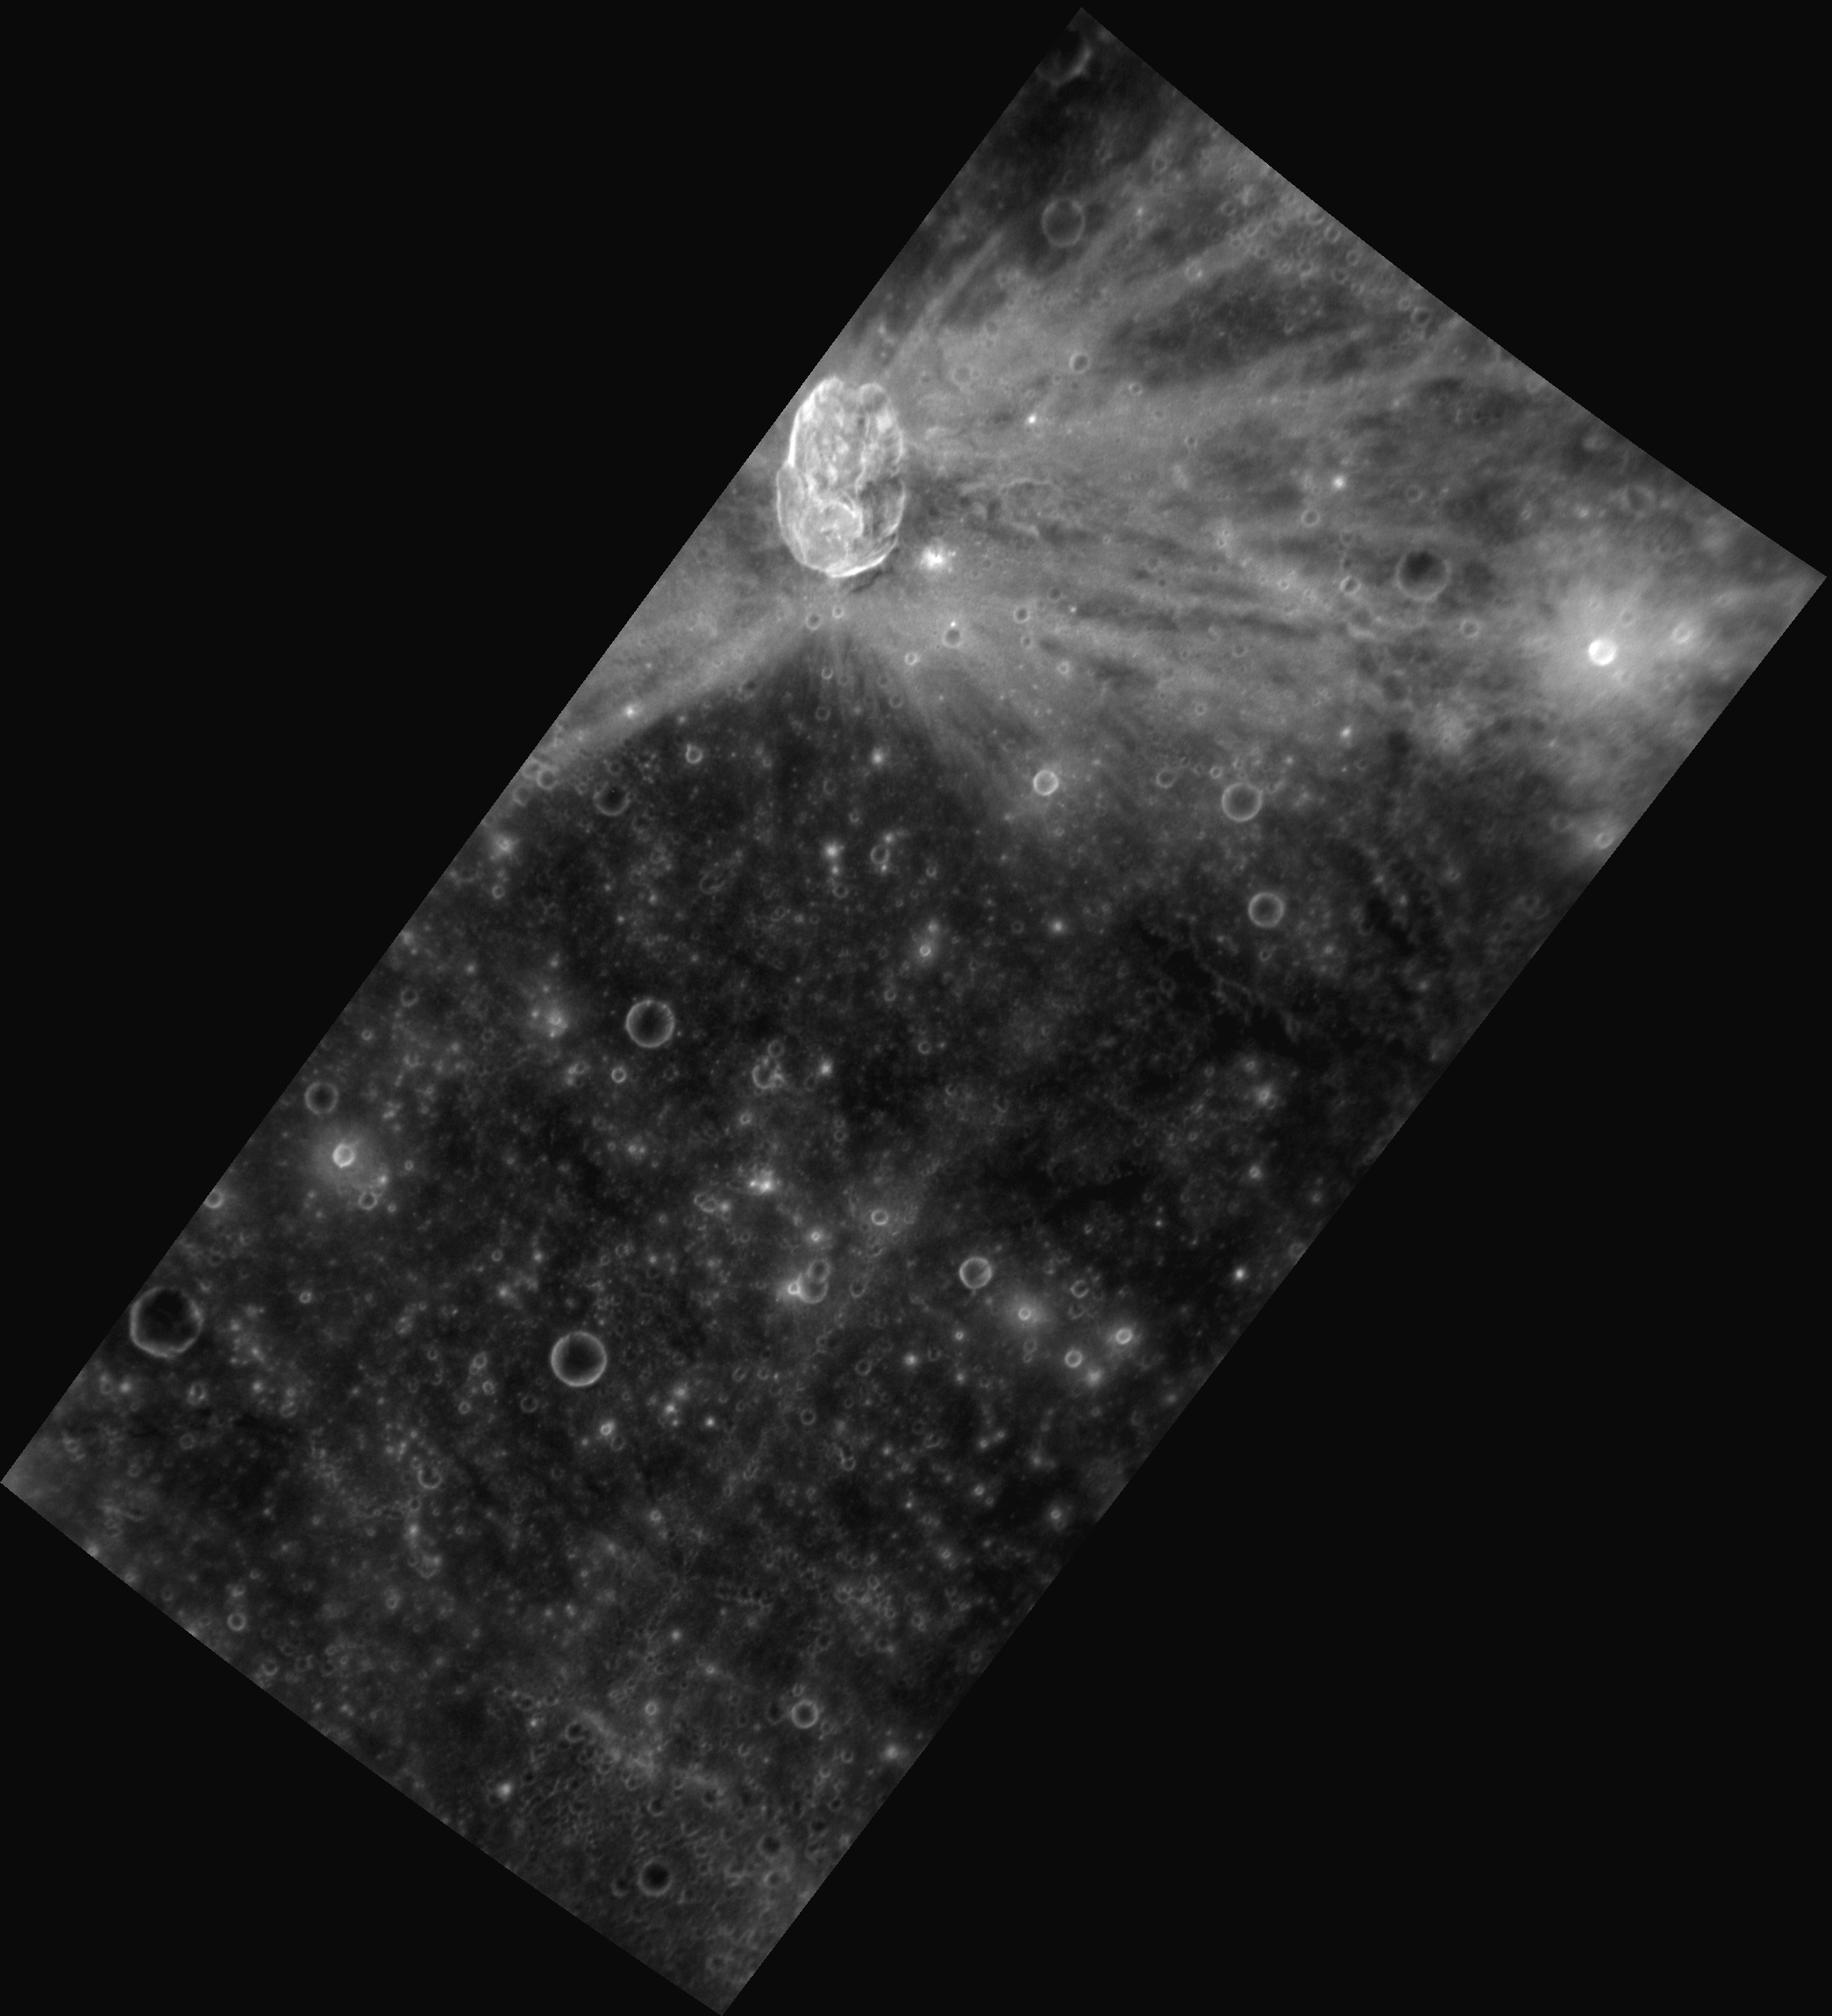

Oblique Origins

This image, taken with the Narrow Angle Camera (NAC), shows the bright rays of Hovnatanian crater. The “butterfly” pattern of the rays, combined with the oval shape of the crater, indicates that the object that formed the crater impacted the surface with an incidence angle of less than 15 degrees (from the horizontal). The floor of the crater contains an impact melt pool toward the south and central-peak type mountains toward the north (displaced from the center due to the highly oblique impact).

This image was acquired as part of MDIS’s high-resolution stereo imaging campaign. Images from the stereo imaging campaign are used in combination with the surface morphology base map or the albedo base map to create high-resolution stereo views of Mercury’s surface, with an average resolution of 200 meters/pixel. Viewing the surface under the same Sun illumination conditions but from two or more viewing angles enables information about the small-scale topography of Mercury’s surface to be obtained.

Date acquired: November 15, 2012
Image Mission Elapsed Time (MET): 261428461
Image ID: 2956833
Instrument: Narrow Angle Camera (NAC) of the Mercury Dual Imaging System (MDIS)
Center Latitude: -10.11°
Center Longitude: 172.8° E
Resolution: 152 meters/pixel
Scale: Hovnatanian crater is approximately 34 km (21 mi) long
Incidence Angle: 12.2°
Emission Angle: 59.6°
Phase Angle: 71.8°

The MESSENGER spacecraft is the first ever to orbit the planet Mercury, and the spacecraft’s seven scientific instruments and radio science investigation are unraveling the history and evolution of the Solar System’s innermost planet. Visit the Why Mercury? section of this website to learn more about the key science questions that the MESSENGER mission is addressing. During the one-year primary mission, MDIS acquired 88,746 images and extensive other data sets. MESSENGER is now in a year-long extended mission, during which plans call for the acquisition of more than 80,000 additional images to support MESSENGER’s science goals.

For information regarding the use of images, see the MESSENGER image use policy.

Credit: NASA/Johns Hopkins University Applied Physics Laboratory/Carnegie Institution of Washington